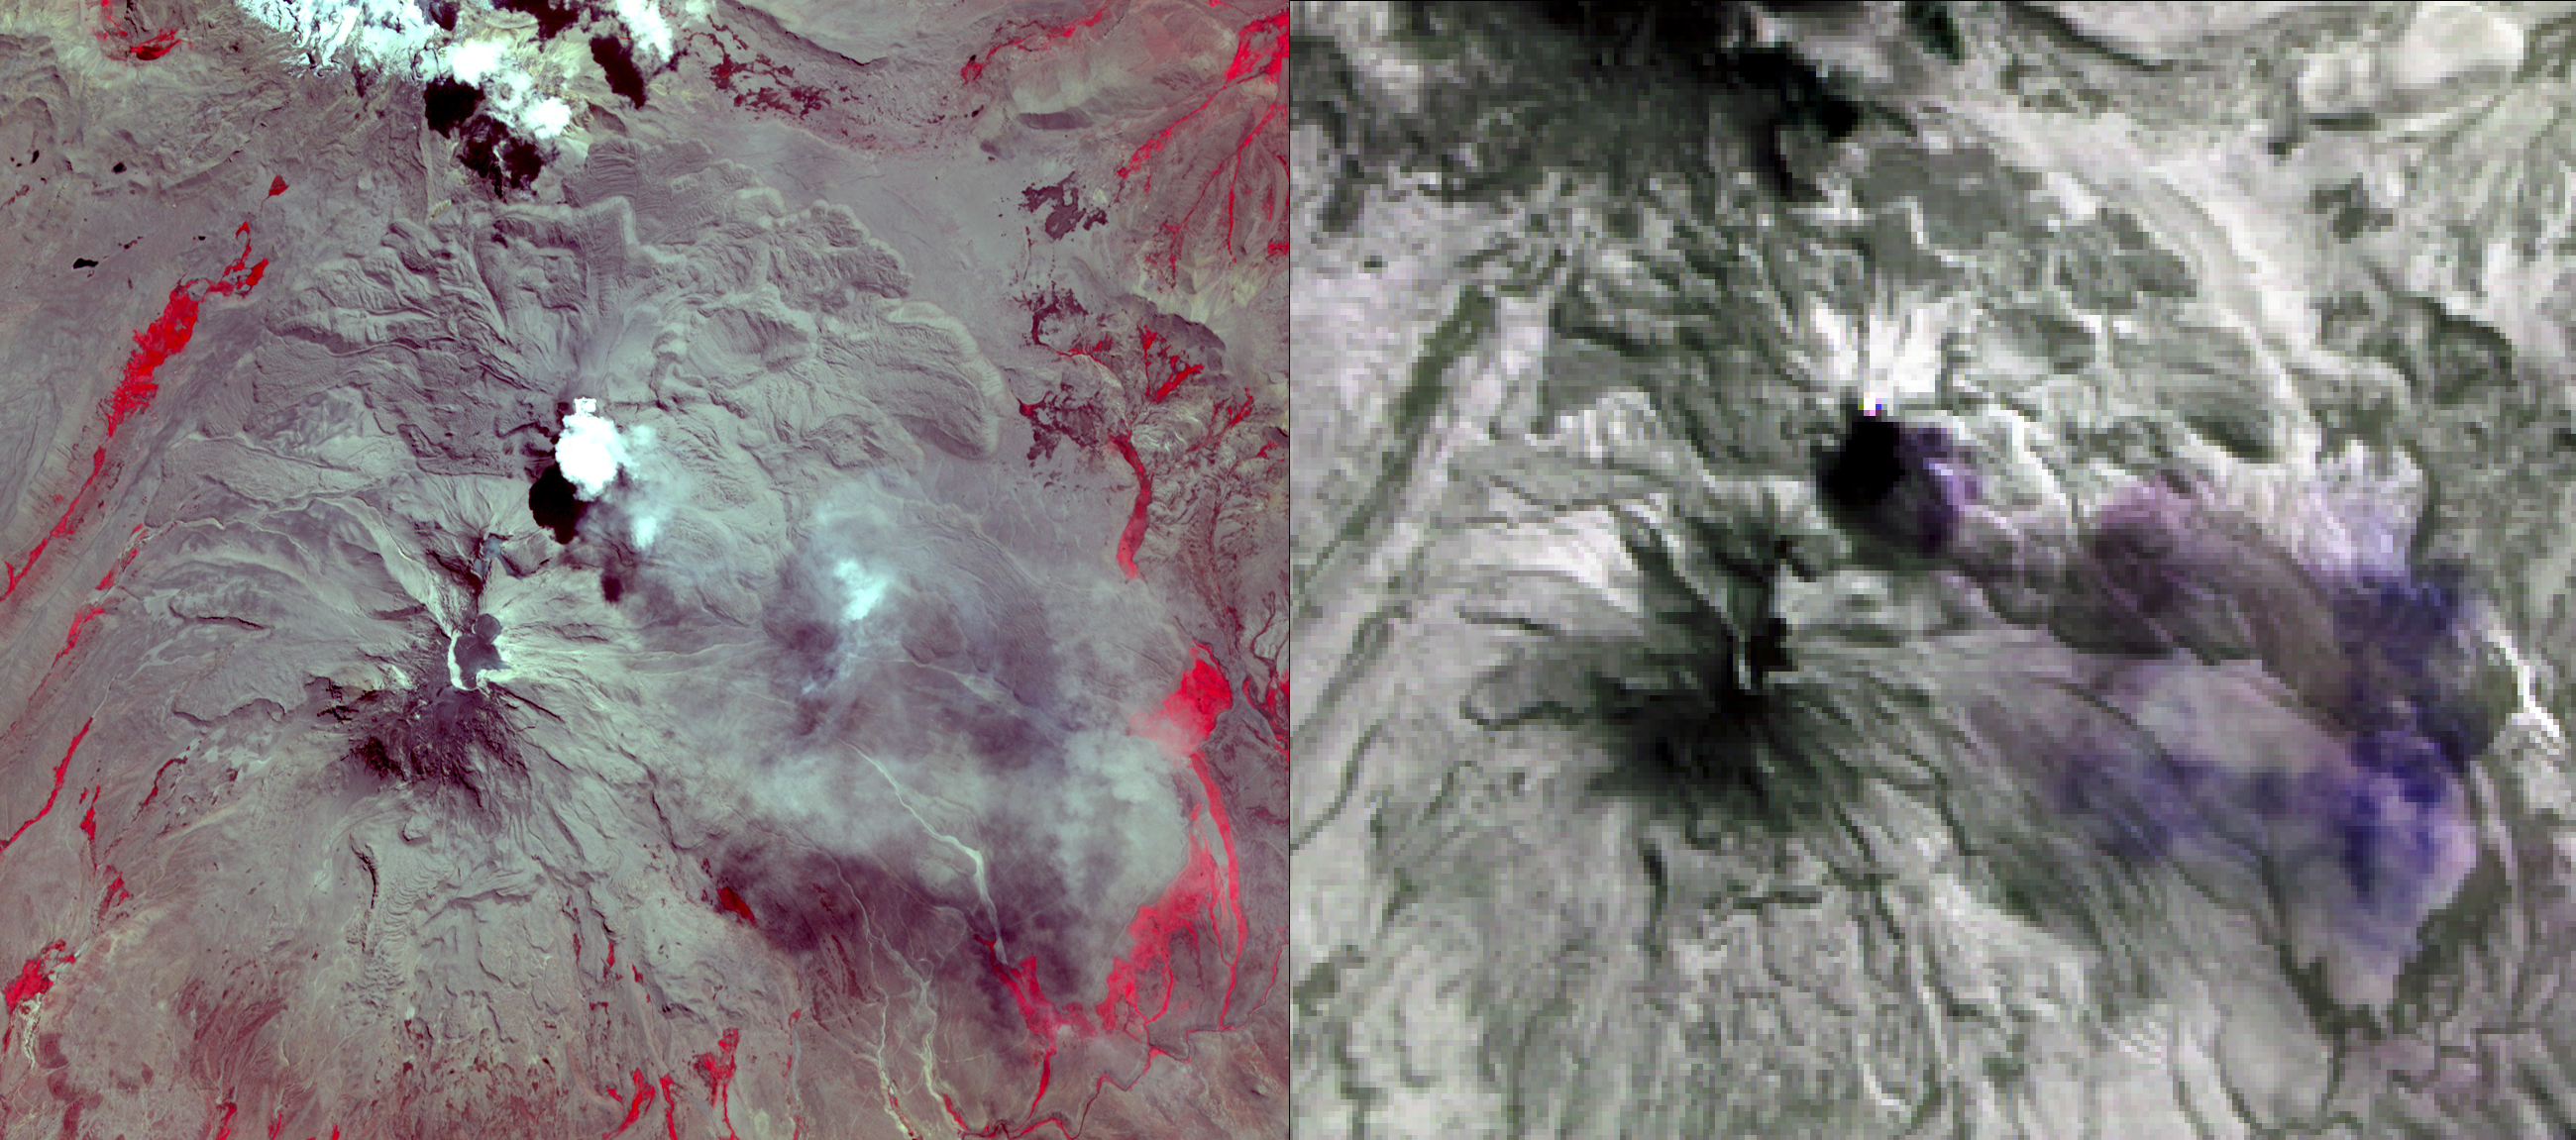

NASA’s ASTER Images Sabancaya Volcano

NASA’s Advanced Spaceborne Thermal Emission and Reflection Radiometer (ASTER) acquired this image of Peru’s Sabancaya stratovolcano on April 10, 2019. Sabancaya has been erupting regularly for several months, sending ash plumes high into the air. At the time this image was taken, the plume reached an altitude of 9100 meters (9950 yards) and was moving southeastward.

In the left image, Sabancaya is under the bright round white cloud. The greyish clouds to the southeast are ash plumes. The Ampato volcano, with its prominent summit caldera, is to the south. The red areas are vegetation.

The right thermal image shows the plume in purple, indicating that it is dominantly composed of sulfur dioxide gas. A bright hotspot can be seen directly north of the black (cold) cloud over Sabancaya. The image covers an area of 19.5 by 17.2 kilometers (12 miles by 11 miles), and is located at 15.8 degrees south, 71.9 degrees west.

With its 14 spectral bands from the visible to the thermal infrared wavelength region and its high spatial resolution of about 50 to 300 feet (15 to 90 meters), ASTER images Earth to map and monitor the changing surface of our planet. ASTER is one of five Earth-observing instruments launched Dec. 18, 1999, on Terra. The instrument was built by Japan’s Ministry of Economy, Trade and Industry. A joint U.S.-Japan science team is responsible for validation and calibration of the instrument and data products.

The broad spectral coverage and high spectral resolution of ASTER provides scientists in numerous disciplines with critical information for surface mapping and monitoring of dynamic conditions and temporal change. Example applications are monitoring glacial advances and retreats; monitoring potentially active volcanoes; identifying crop stress; determining cloud morphology and physical properties; wetlands evaluation; thermal pollution monitoring; coral reef degradation; surface temperature mapping of soils and geology; and measuring surface heat balance.

The U.S. science team is located at NASA’s Jet Propulsion Laboratory in Pasadena, California. The Terra mission is part of NASA’s Science Mission Directorate, Washington.

Credit: NASA/METI/AIST/Japan Space Systems, and U.S./Japan ASTER Science Team